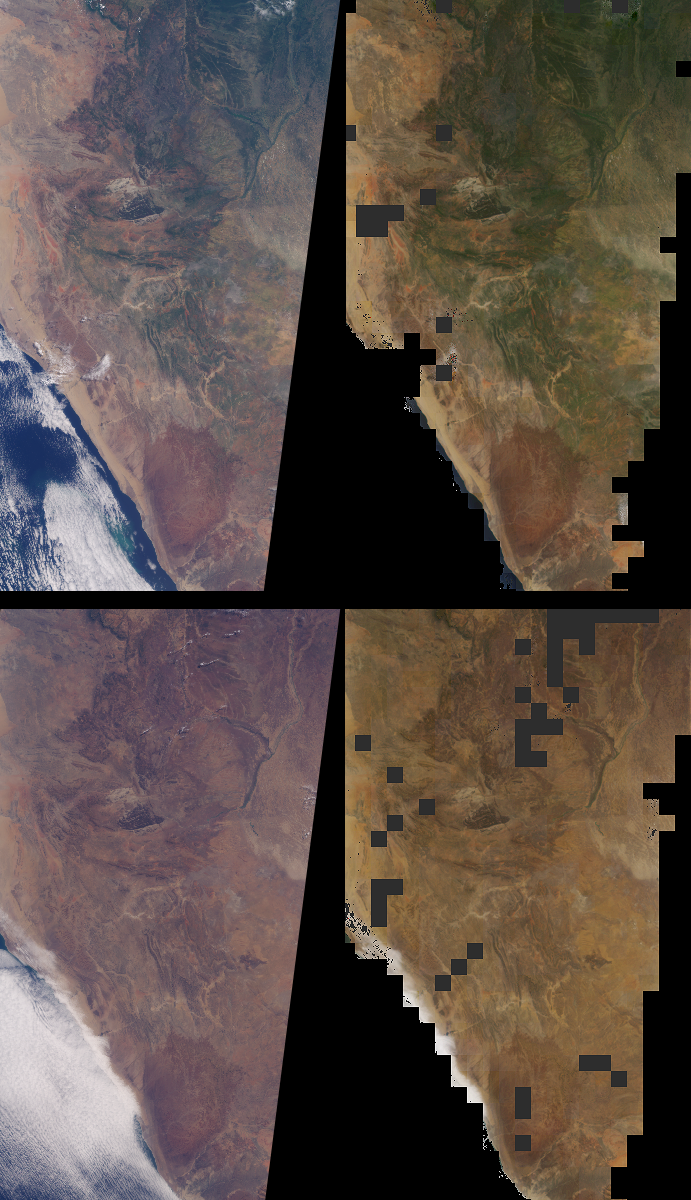

Seasonal Surface Changes in Namibia and Central Angola

Brightness variations in the terrain along a portion of southwestern Africa are displayed in these views from the Multi-angle Imaging SpectroRadiometer (MISR). The panels portray an area that includes Namibia’s Skeleton Coast and Etosha National Park as well as Angola’s Cuando Cubango. The top panels were acquired on March 6, 2001, during the region’s wet season, and the bottom panels were acquired on September 1, 2002, during the dry season. Corresponding changes in the abundance of vegetation are apparent. The images on the left are natural color (red, green, blue) images from MISR’s vertical-viewing (nadir) camera. The images on the right represent one of MISR’s derived surface products.

The radiance (light intensity) in each pixel of the so-called “top-of-atmosphere” images on the left includes light that is reflected by the Earth’s surface in addition to light that is transmitted and reflected by the atmosphere. The amount of radiation reflected by the surface into all upward directions, as opposed to any single direction, is important when studying Earth’s energy budget. A quantity called the surface “directional hemispherical reflectance” (DHR), sometimes called the “black-sky albedo,” captures this information, and is depicted in the images on the right. MISR’s multi-angle views lead to more accurate estimates of the amount of radiation reflected into all directions than can be obtained as a result of looking at a single (e.g., vertically downward) view angle. Furthermore, to generate this surface product accurately, it is necessary to compensate for the effects of the intervening atmosphere, and MISR provides the ability to characterize and account for scattering of light by airborne particulates (aerosols).

The DHR is called a hemispherical reflectance because it measures the amount of radiation reflected into all upward directions, and which therefore traverses an imaginary hemisphere situated above each surface point. The “directional” part of the name describes the illumination geometry, and indicates that in the absence of an intervening atmosphere, light from the Sun illuminates the surface from a single direction (that is, there is no diffuse skylight, hence the “black-sky” terminology). The DHR is retrieved over land surfaces in each of MISR’s four wavelength bands, and the images on the right are red, green, blue spectral composites. Regions where DHR could not be derived, either due to an inability to retrieve the necessary atmospheric characteristics or due to the presence of clouds, are shown in dark gray.

The Multi-angle Imaging SpectroRadiometer observes the daylit Earth continuously and every 9 days views the entire globe between 82 degrees north and 82 degrees south latitude. These data products were generated from a portion of the imagery acquired during Terra orbits 6466 and 14388. The panels cover an area of about 380 kilometers x 760 kilometers, and utilize data from blocks 102 to 107 within World Reference System-2 path 181.

MISR was built and is managed by NASA’s Jet Propulsion Laboratory, Pasadena, CA, for NASA’s Office of Earth Science, Washington, DC. The Terra satellite is managed by NASA’s Goddard Space Flight Center, Greenbelt, MD. JPL is a division of the California Institute of Technology.

Credit: NASA/GSFC/LaRC/JPL, MISR Team